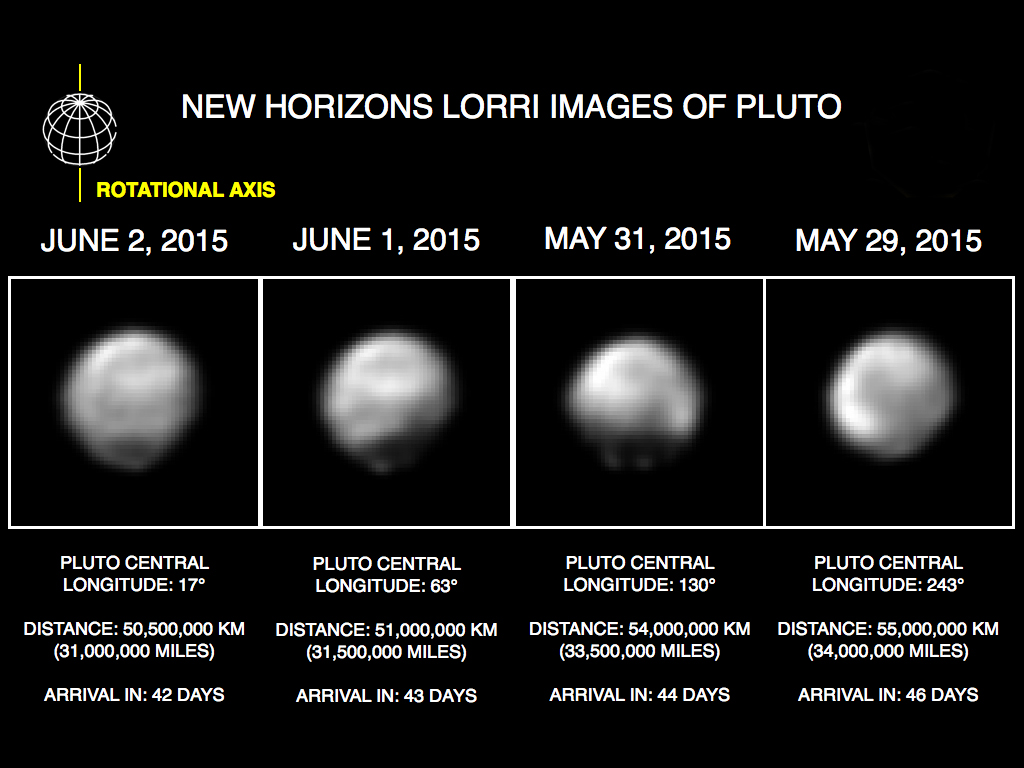

Faces of Pluto

These images, taken by New Horizons’ Long Range Reconnaissance Imager (LORRI), show four different “faces” of Pluto as it rotates about its axis with a period of 6.4 days. All the images have been rotated to align Pluto’s rotational axis with the vertical direction (up-down) on the figure, as depicted schematically in the upper left.

From left to right, the images were taken when Pluto’s central longitude was 17, 63, 130, and 243 degrees, respectively. The date of each image, the distance of the New Horizons spacecraft from Pluto, and the number of days until Pluto closest approach are all indicated in the figure.These images show dramatic variations in Pluto’s surface features as it rotates. When a very large, dark region near Pluto’s equator appears near the limb, it gives Pluto a distinctly, but false, non-spherical appearance. Pluto is known to be almost perfectly spherical from previous data.

These images are displayed at four times the native LORRI image size, and have been processed using a method called deconvolution, which sharpens the original images to enhance features on Pluto. Deconvolution can occasionally introduce “false” details, so the finest details in these pictures will need to be confirmed by images taken from closer range in the next few weeks. All of the images are displayed using the same brightness scale.

Credit: NASA/Johns Hopkins University Applied Physics Laboratory/Southwest Research Institute